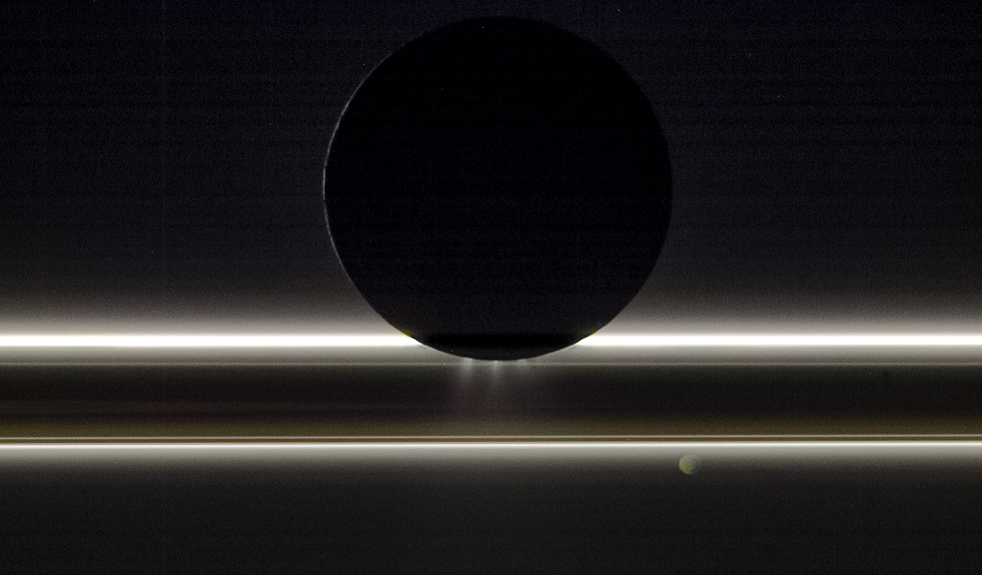

A Song of Ice and Light

Saturn’s moon Enceladus drifts before the rings and the tiny moon Pandora in this view captured by NASA’s Cassini spacecraft on Nov. 1, 2009. The entire scene is backlit by the Sun, providing striking illumination for the icy particles that make up both the rings and the jets emanating from the south pole of Enceladus, which is about 314 miles (505 km) across. Pandora, which is about (52 miles, 84 kilometers) wide, was on the opposite side of the rings from Cassini and Enceladus when the image was taken. This view looks toward the night side on Pandora as well, which is lit by dim golden light reflected from Saturn.

This natural-color image was taken in visible light with the Cassini spacecraft’s narrow-angle camera at a distance of approximately 149,600 miles (240,800 kilometers) from Enceladus and 352,200 miles (566,800 kilometers) from Pandora.

The Cassini spacecraft ended its mission on Sept. 15, 2017.

The Cassini mission is a cooperative project of NASA, ESA (the European Space Agency) and the Italian Space Agency. The Jet Propulsion Laboratory, a division of Caltech in Pasadena, manages the mission for NASA’s Science Mission Directorate, Washington. The Cassini orbiter and its two onboard cameras were designed, developed and assembled at JPL. The imaging operations center is based at the Space Science Institute in Boulder, Colorado.

Credit: NASA/JPL-Caltech/Space Science Institute